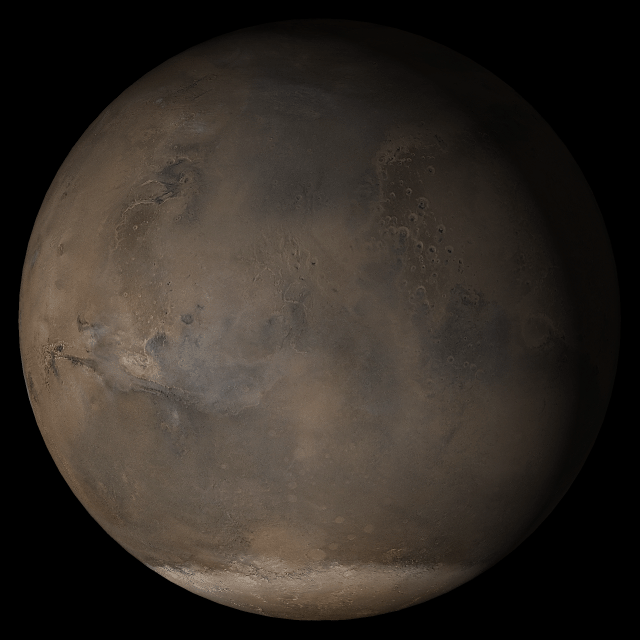

Mars at Ls 176°: Acidalia/Mare Erythraeum

8 March 2005
This picture is a composite of Mars Global Surveyor (MGS) Mars Orbiter Camera (MOC) daily global images acquired at Ls 176° during a previous Mars year. This month, Mars looks similar, as Ls 176° occurs in mid-March 2005. The picture shows the Acidalia/Mare Erythraeum face of Mars. Over the course of the month, additional faces of Mars as it appears at this time of year are being posted for MOC Picture of the Day. Ls, solar longitude, is a measure of the time of year on Mars. Mars travels 360° around the Sun in 1 Mars year. The year begins at Ls 0°, the start of northern spring and southern autumn.

Season: Northern Summer/Southern Winter

Credit: NASA/JPL/Malin Space Science Systems